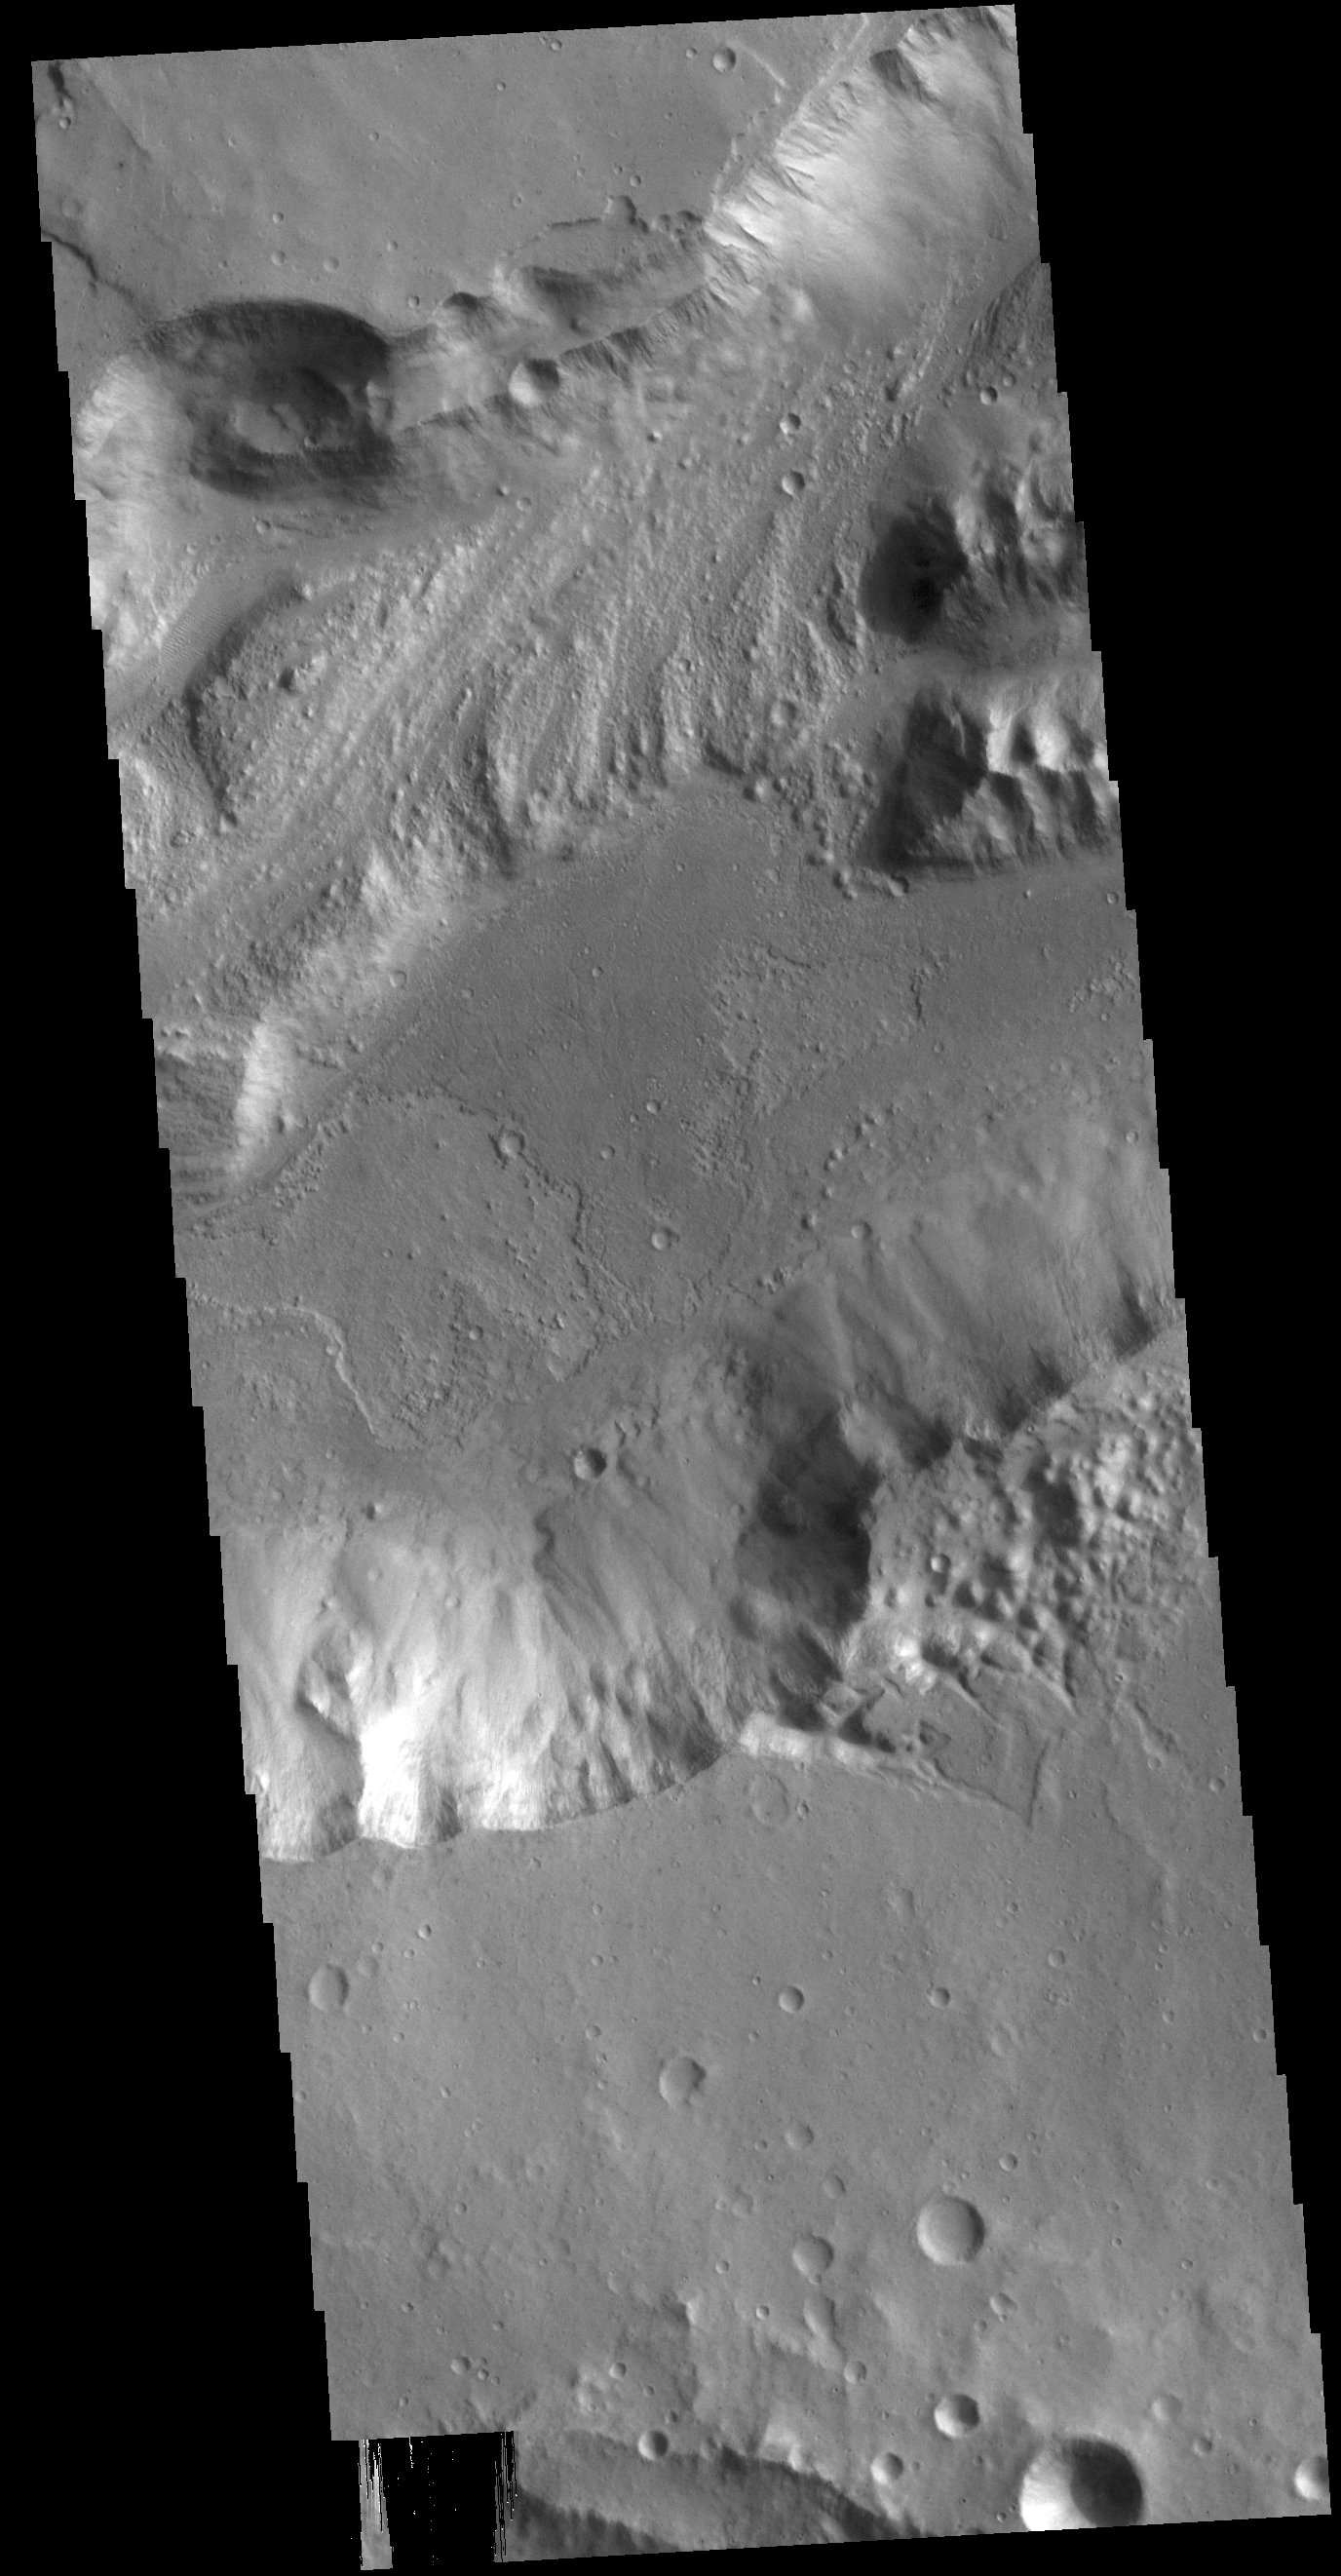

Shalbatana Vallis

This VIS image shows a section of Shalbatana Vallis. Located in Xanthe Terra, Shalbatana Vallis is one of many channels that empty into Chryse Planitia. Shalbatana Vallis is an outflow channel carved by massive floods from escaping groundwater whose source lies far to the south of this image. The vallis is over 1300 km long (807 miles).

Credit: NASA/JPL-Caltech/ASU